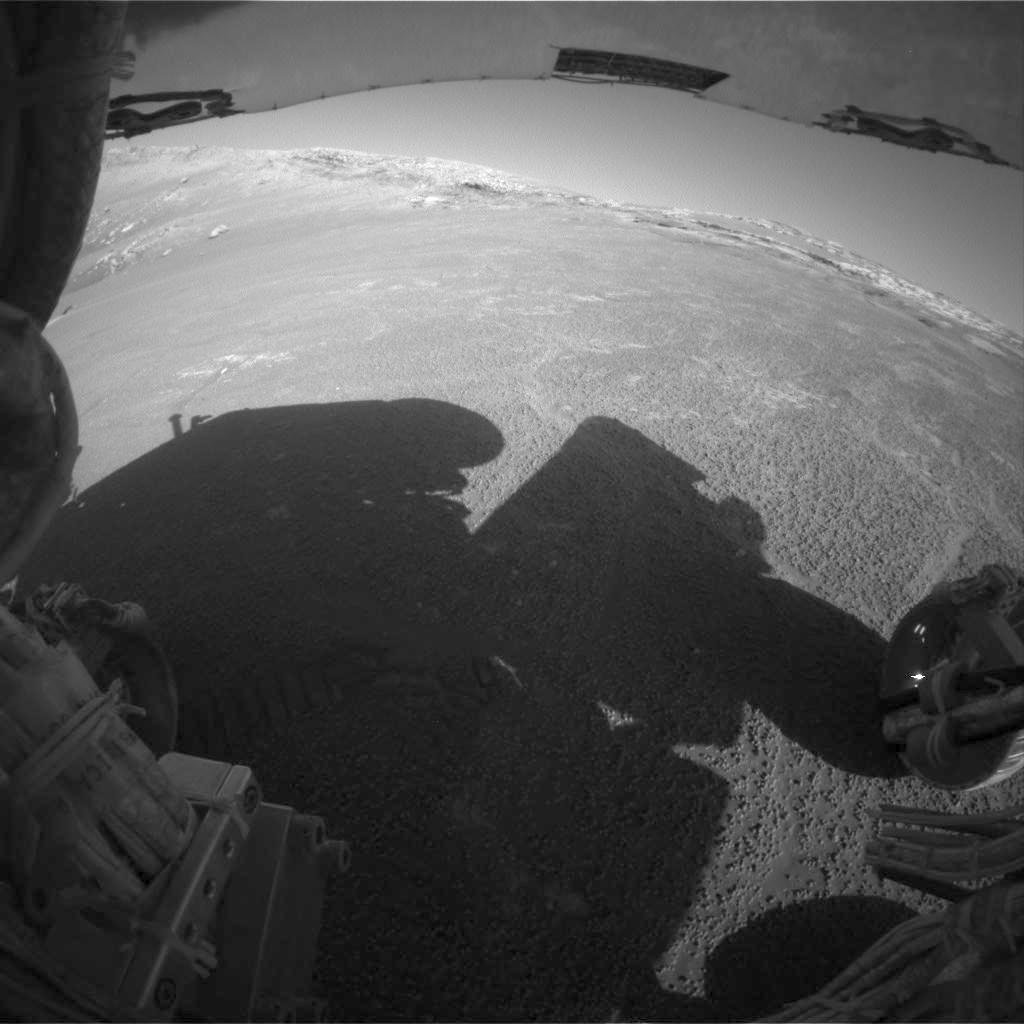

Side View of “Endurance Crater”

This picture from the rear hazard-avoidance camera on NASA’s Mars Exploration Rover Opportunity shows a side view of “Endurance Crater.” Opportunity took the image on sol 188 (Aug. 4, 2004), before transmitting it and other data to the European Space Agency’s Mars Express orbiter. The orbiter then relayed the data to Earth.

Credit: NASA/JPL